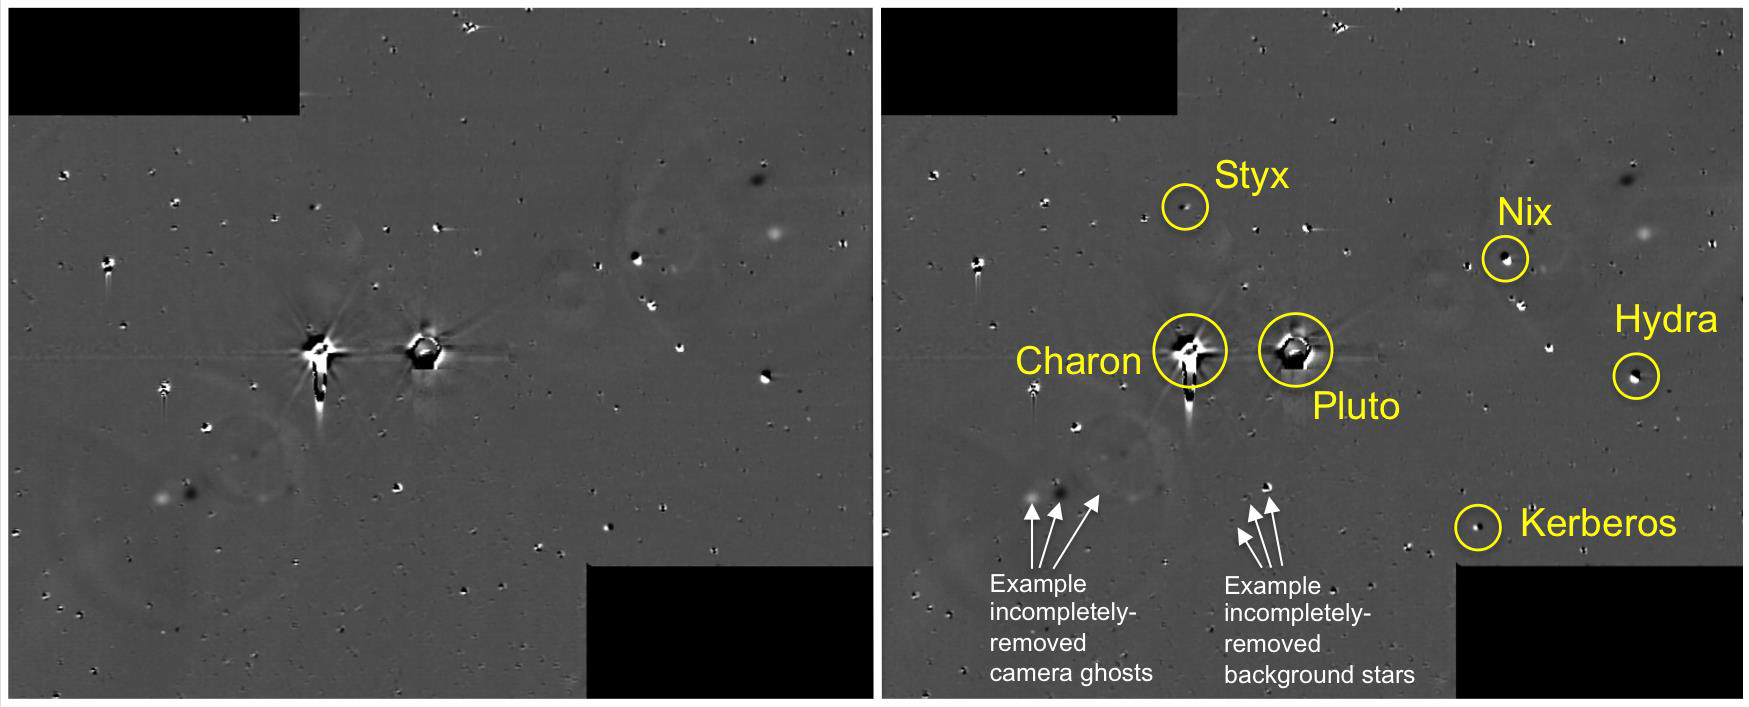

Deep Field Image

This illustration shows some of the final images used to determine that the coast was clear for New Horizons’ flight through the Pluto system. These images show the difference between two sets of 48 combined 10-second exposures with the Long Range Reconnaissance Imager (LORRI), taken June 26, 2015, from a range of 21.5 million kilometers (approximately 13 million miles) to Pluto.

The Johns Hopkins University Applied Physics Laboratory in Laurel, Maryland, designed, built, and operates the New Horizons spacecraft, and manages the mission for NASA’s Science Mission Directorate. The Southwest Research Institute, based in San Antonio, leads the science team, payload operations and encounter science planning. New Horizons is part of the New Frontiers Program managed by NASA’s Marshall Space Flight Center in Huntsville, Alabama.

Credit: NASA/Johns Hopkins University Applied Physics Laboratory/Southwest Research Institute